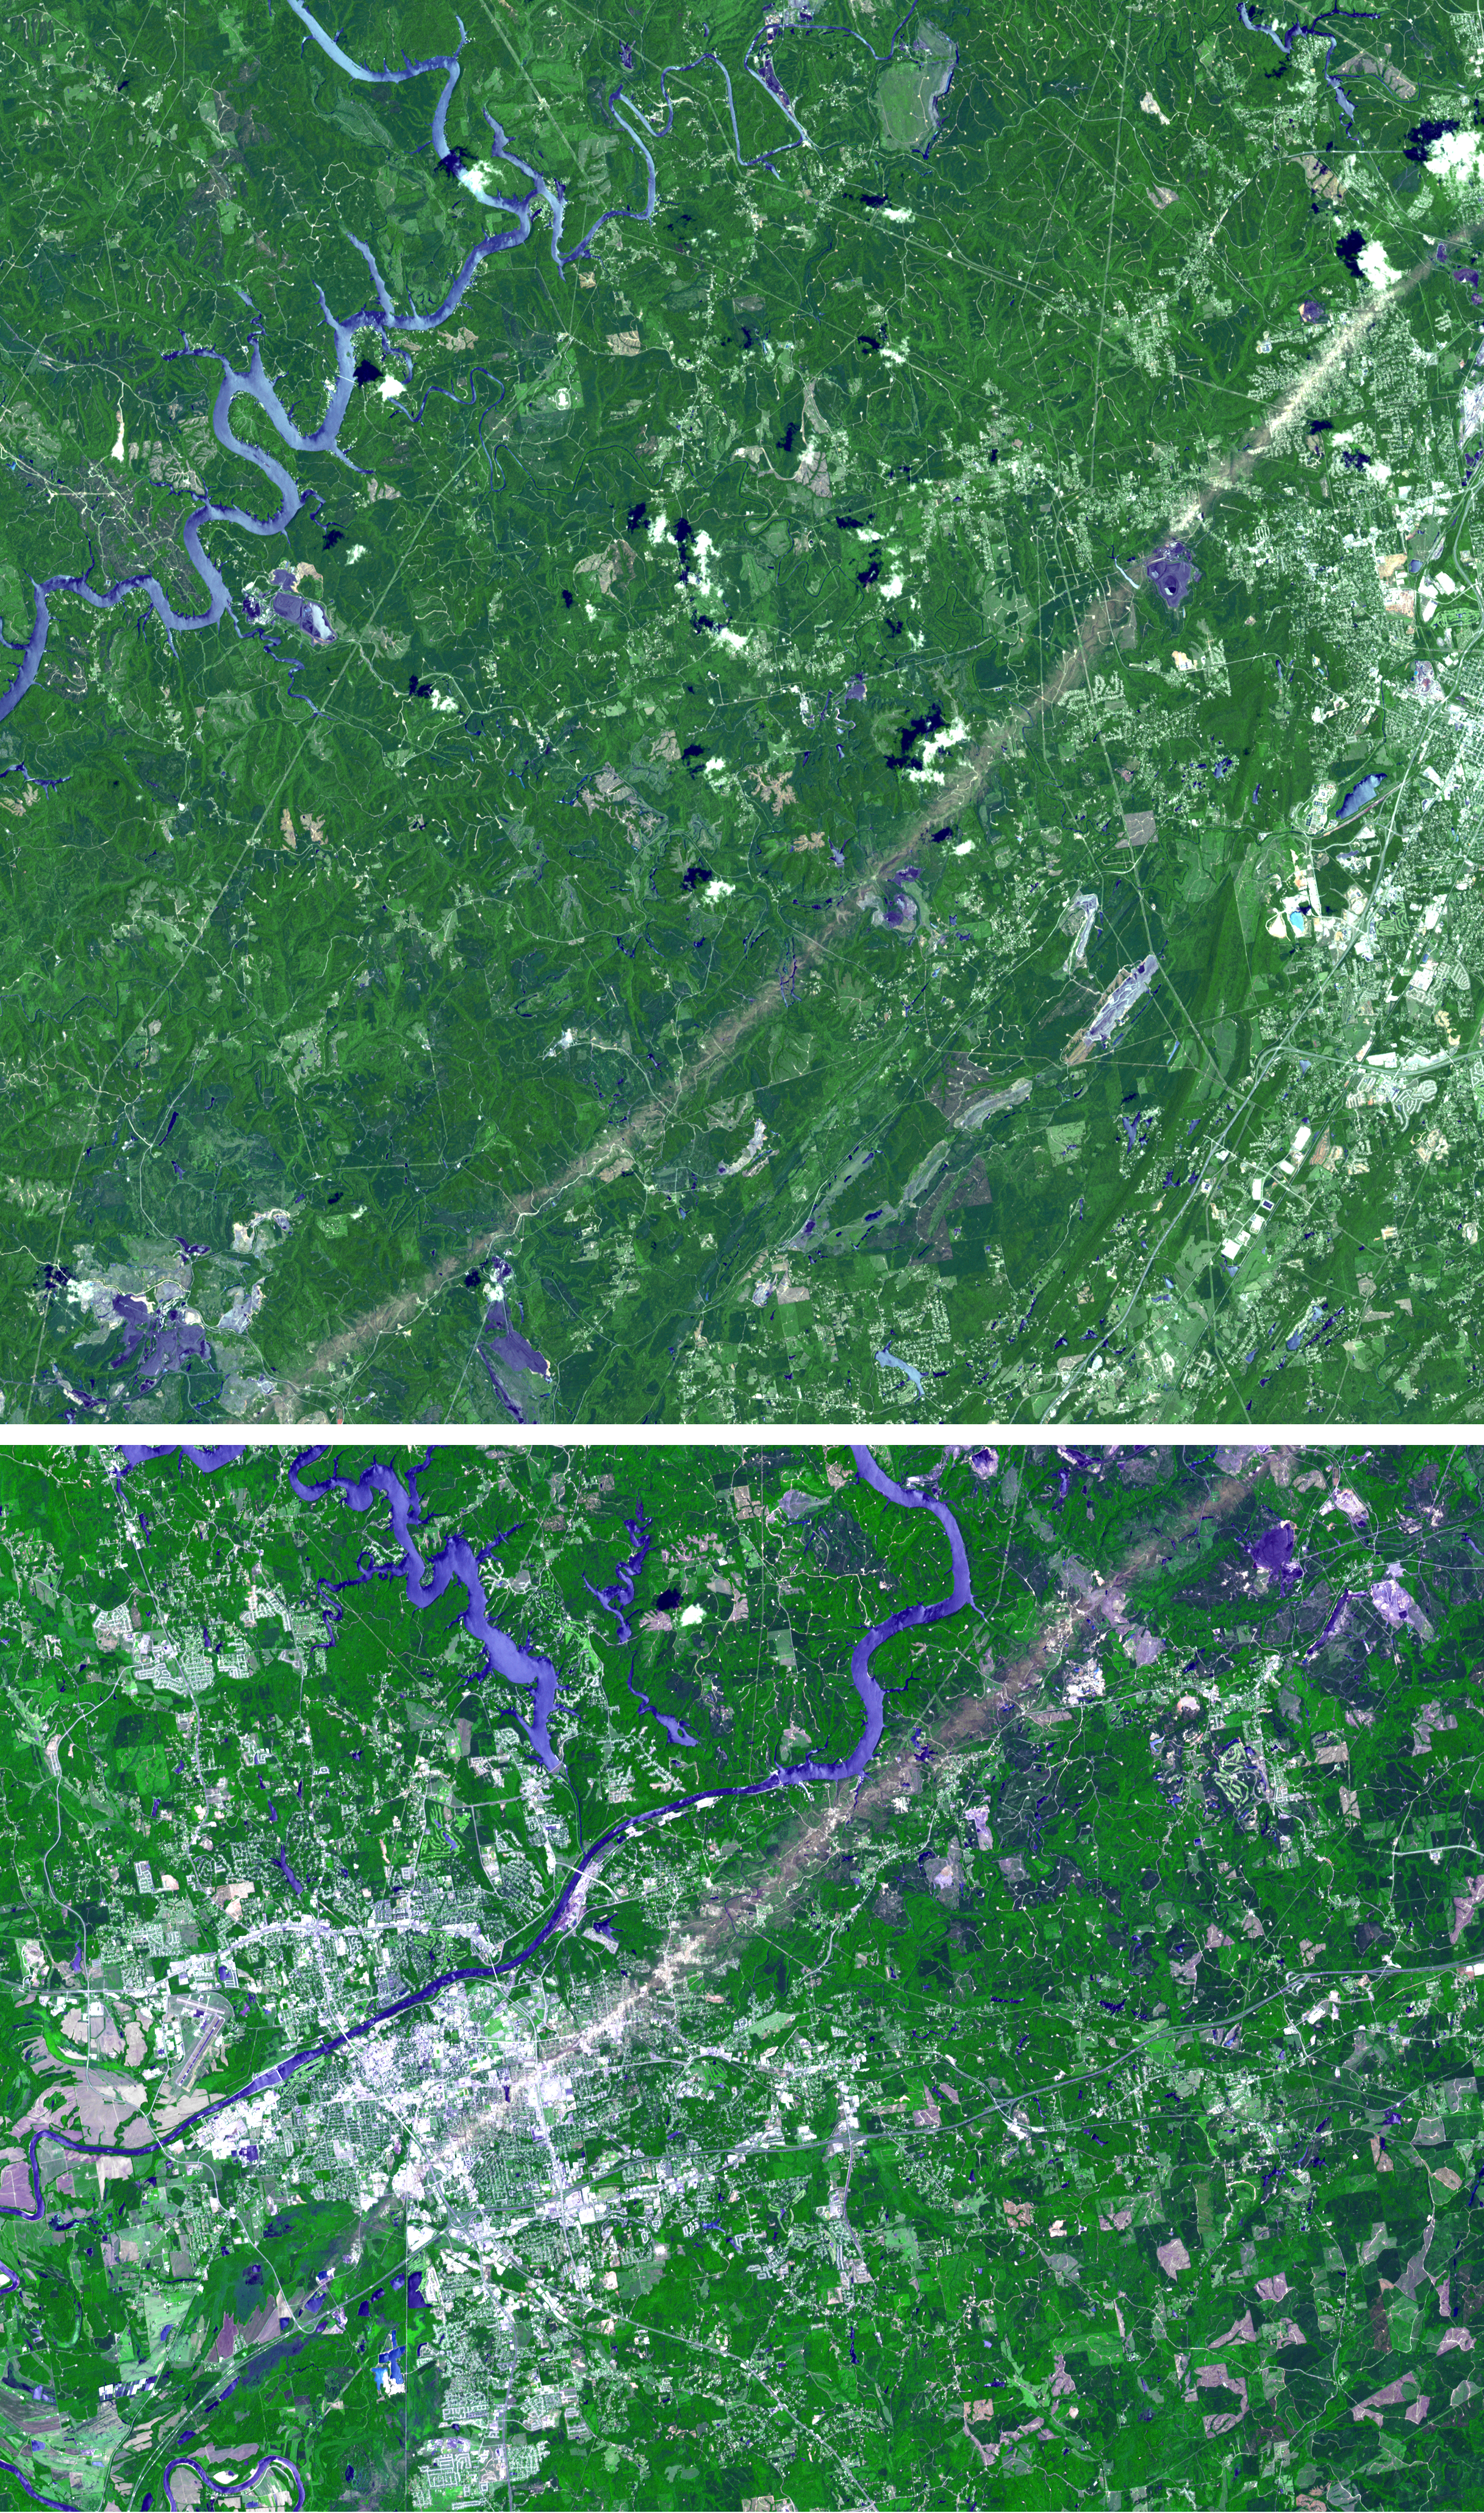

ASTER Images Aftermath of U.S. Tornado Outbreak

From April 25 to April 28, 2011, one of the largest outbreaks of tornadoes ever recorded ripped across the Southern, Midwestern and Eastern United States, affecting 14 states, causing widespread destruction and killing well in excess of 300 people to date, with many still missing. According to NOAA preliminary estimates, 305 tornadoes struck during the outbreak, including at least two EF-5 tornadoes, the most powerful category, with winds greater than 322 kilometers (200 miles) per hour. Northern Alabama was particularly hard hit. On April 27, an EF-4 tornado with winds up to 306 kilometers, or 190 miles, per hour struck Tuscaloosa and Birmingham, Alabama, killing at least 65 — the deadliest single tornado in Alabama history and the deadliest in the United States since 1955. The tornado tracked 80 miles on the ground and had a maximum width of 2.4 kilometers (1.5 miles).

This pair of images from the Advanced Spaceborne Thermal Emission and Reflection Radiometer instrument on NASA’s Terra spacecraft, acquired on May 4, 2011, shows the scar the tornado left on the landscape, visible in both images as a grayish nearly straight line extending from the lower left to upper right. The Birmingham image covers 22.8 by 37.8 kilometers (22.8 by 23.4 miles) and is located at 34.7 degrees north latitude, 86.6 degrees west longitude. The Tuscaloosa image covers 26.2 by 36.5 kilometers (16.3 by 22.6 miles) and is located at 33.2 degrees north latitude, 87.5 degrees west longitude.

With its 14 spectral bands from the visible to the thermal infrared wavelength region and its high spatial resolution of 15 to 90 meters (about 50 to 300 feet), ASTER images Earth to map and monitor the changing surface of our planet. ASTER is one of five Earth-observing instruments launched Dec. 18, 1999, on Terra. The instrument was built by Japan’s Ministry of Economy, Trade and Industry. A joint U.S./Japan science team is responsible for validation and calibration of the instrument and data products.

The broad spectral coverage and high spectral resolution of ASTER provides scientists in numerous disciplines with critical information for surface mapping and monitoring of dynamic conditions and temporal change. Example applications are: monitoring glacial advances and retreats; monitoring potentially active volcanoes; identifying crop stress; determining cloud morphology and physical properties; wetlands evaluation; thermal pollution monitoring; coral reef degradation; surface temperature mapping of soils and geology; and measuring surface heat balance.

The U.S. science team is located at NASA’s Jet Propulsion Laboratory, Pasadena, Calif. The Terra mission is part of NASA’s Science Mission Directorate, Washington, D.C.

Credit: NASA/GSFC/METI/ERSDAC/JAROS, and U.S./Japan ASTER Science Team